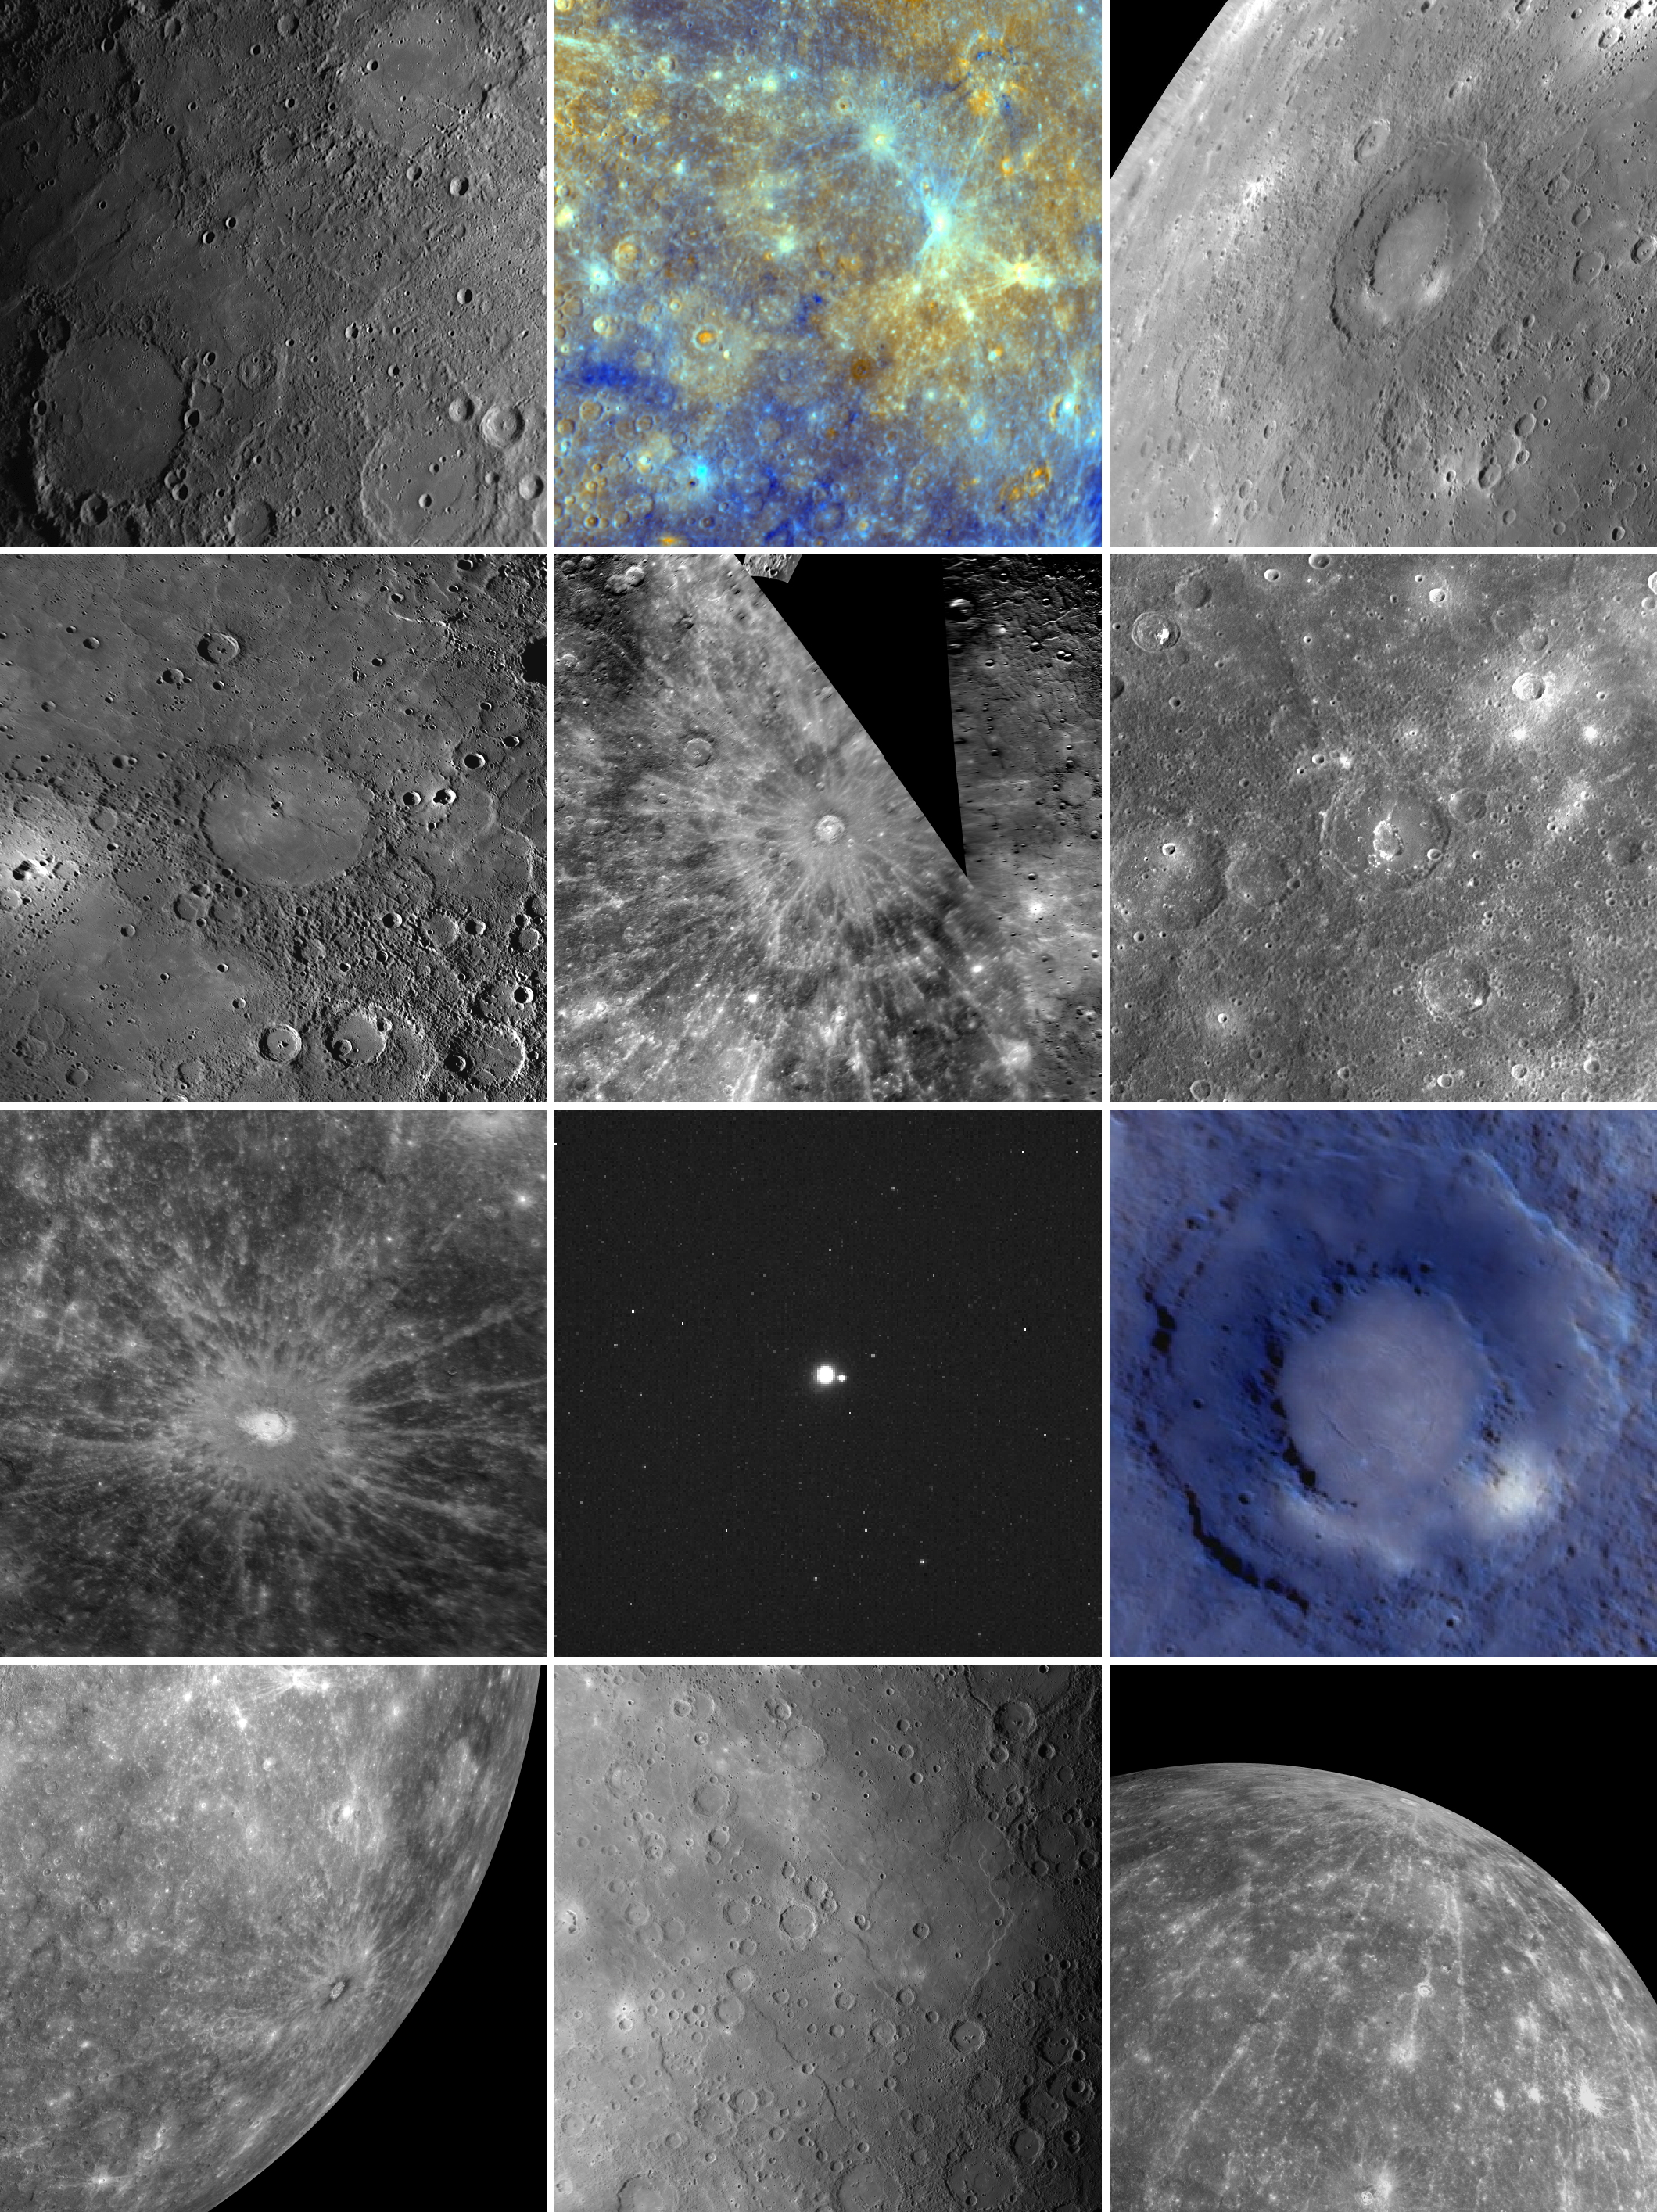

MESSENGER Image Compilation from 2010

As 2010 comes to a close, the MESSENGER spacecraft is less than three months from becoming the first ever to enter orbit about Mercury. The coming year 2011 promises to be a historic one for the MESSENGER mission and for the exploration of the Solar System more generally. As we await turning the page on the calendar, let’s look back at 12 image highlights from this year:

January: Honoring Haitian Painter Benoit and American Photographer LangeFebruary: Spectacular Color… with Better Yet to ComeMarch: Rachmaninoff in Concert with Recently Named Craters on MercuryApril: How Mercury’s Copland Received Its NameMay: Painting a Wave of RaysJune: The Complex Geology of Geddes CraterJuly: Debussy and Its Hundreds of Miles of RaysAugust: Earth and Moon from 114 Million MilesSeptember: Young Volcanism on MercuryOctober: Looking Toward Mercury’s HorizonNovember: Mercury’s Vast Expanses of Smooth PlainsDecember: The Impressive Rays of Hokusai
These images are from MESSENGER, a NASA Discovery mission to conduct the first orbital study of the innermost planet, Mercury. For information regarding the use of images, see the MESSENGER image use policy.

Credit: NASA/Johns Hopkins University Applied Physics Laboratory/Carnegie Institution of Washington